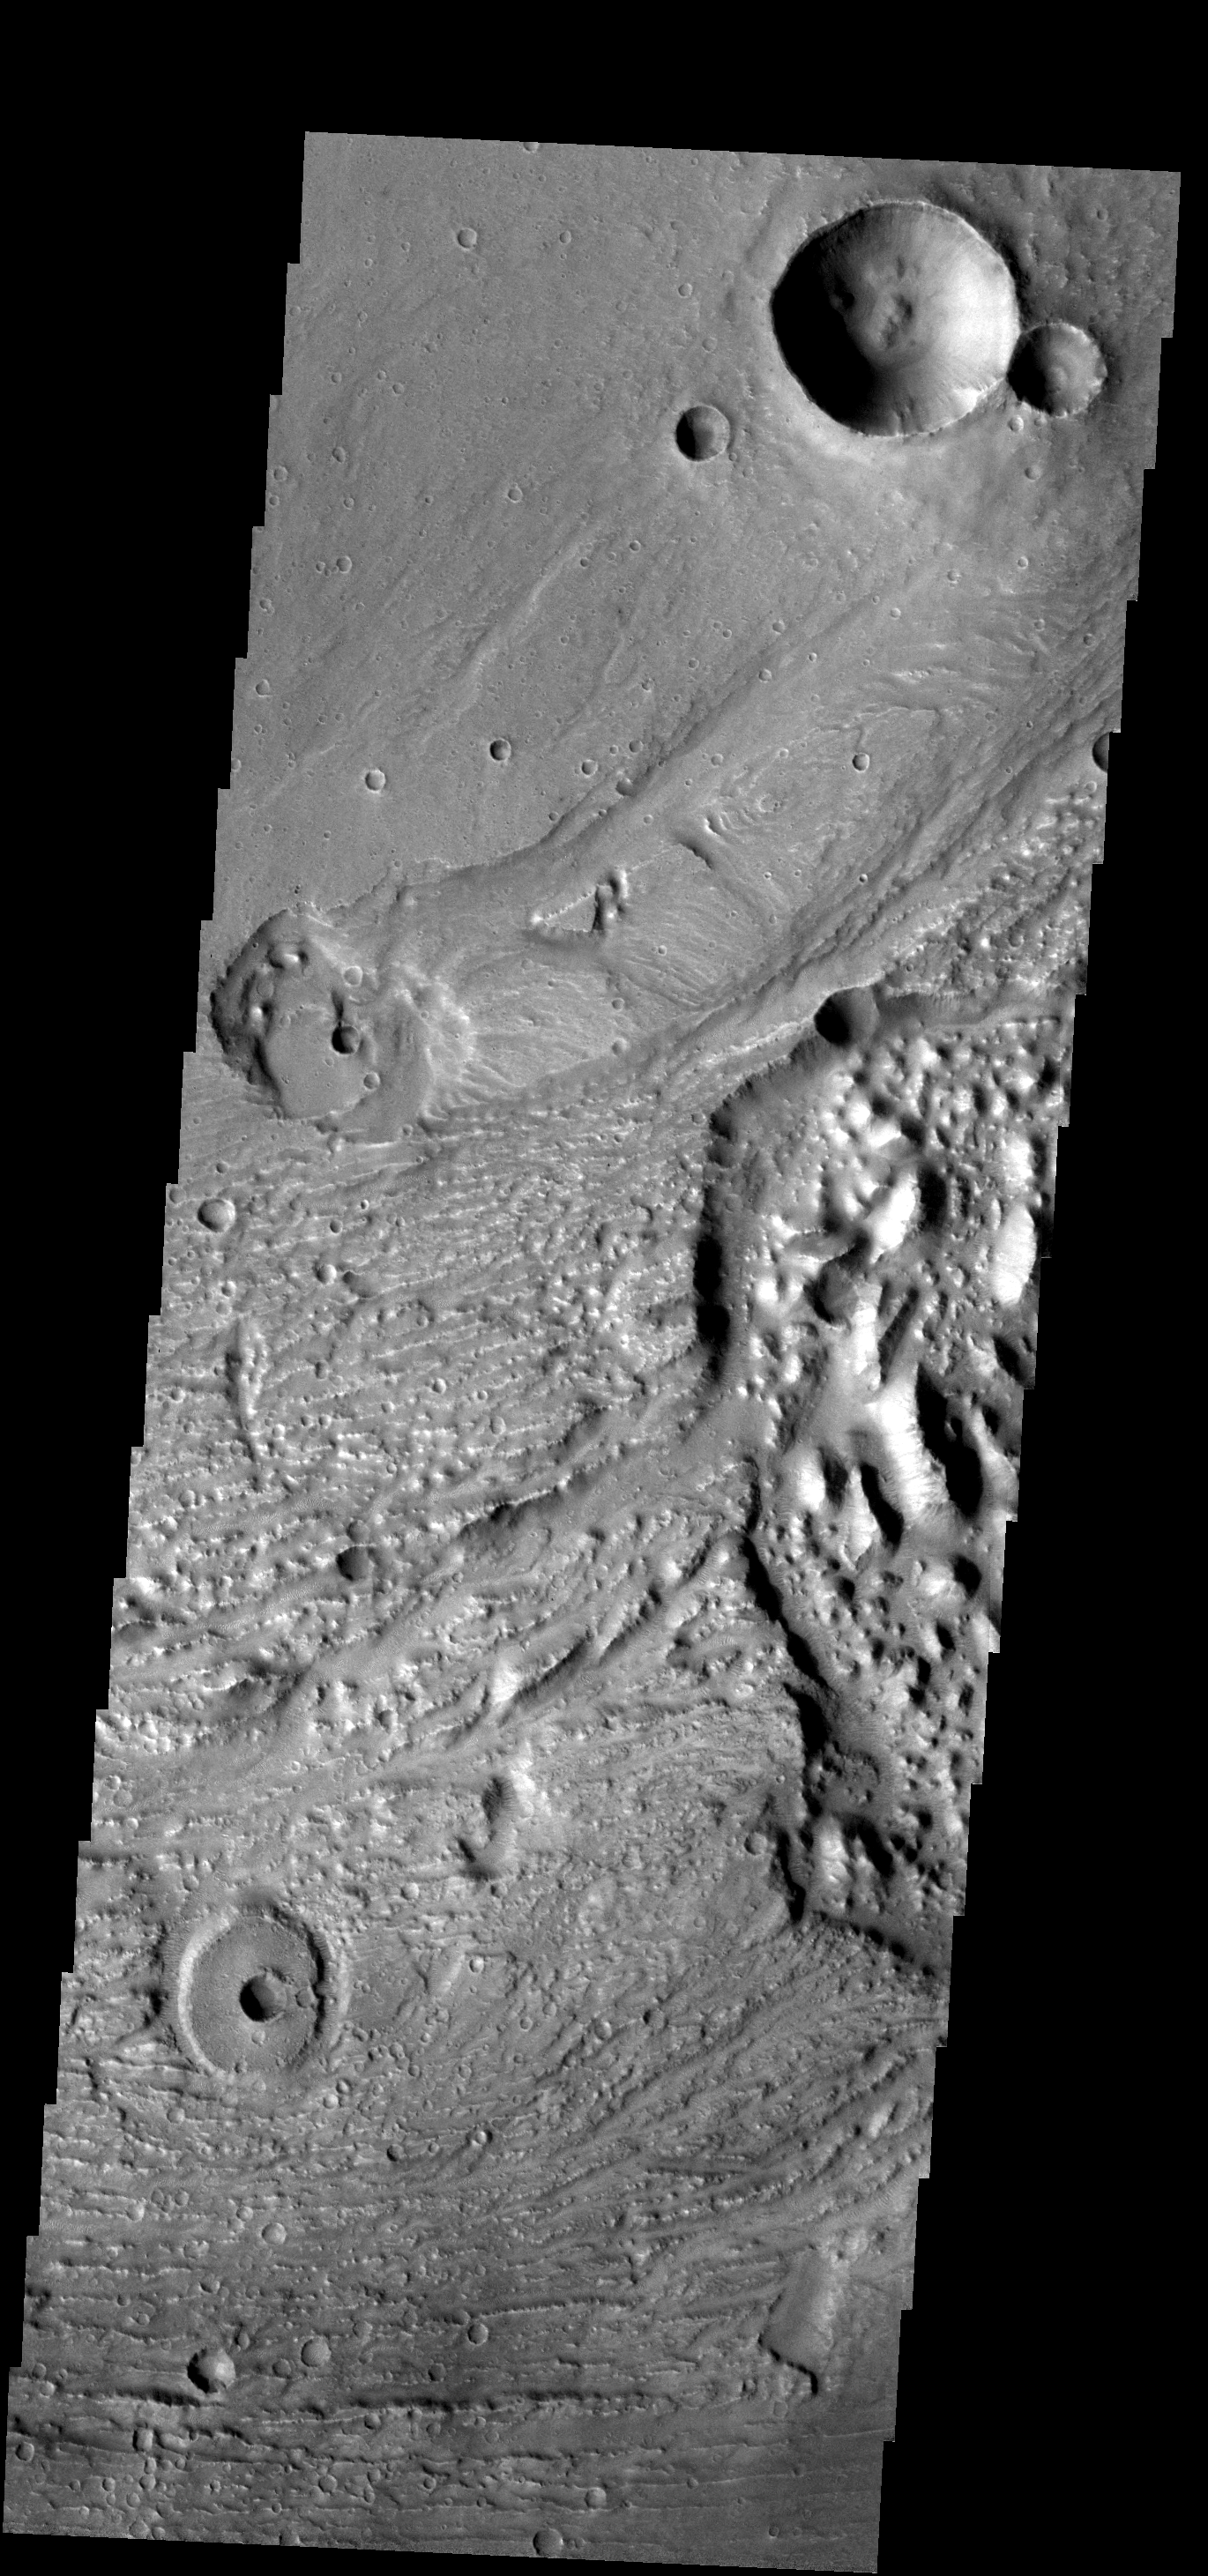

Multiple Textures

This image contains many different surface textures, including grooves, chaos, and impact craters of different states of erosion.

Image information: VIS instrument. Latitude -0.2N, Longitude 319.2E. 18 meter/pixel resolution.

Please see the THEMIS Data Citation Note for details on crediting THEMIS images.

Note: this THEMIS visual image has not been radiometrically nor geometrically calibrated for this preliminary release. An empirical correction has been performed to remove instrumental effects. A linear shift has been applied in the cross-track and down-track direction to approximate spacecraft and planetary motion. Fully calibrated and geometrically projected images will be released through the Planetary Data System in accordance with Project policies at a later time.

NASA’s Jet Propulsion Laboratory manages the 2001 Mars Odyssey mission for NASA’s Office of Space Science, Washington, D.C. The Thermal Emission Imaging System (THEMIS) was developed by Arizona State University, Tempe, in collaboration with Raytheon Santa Barbara Remote Sensing. The THEMIS investigation is led by Dr. Philip Christensen at Arizona State University. Lockheed Martin Astronautics, Denver, is the prime contractor for the Odyssey project, and developed and built the orbiter. Mission operations are conducted jointly from Lockheed Martin and from JPL, a division of the California Institute of Technology in Pasadena.

Credit: NASA/JPL/ASU